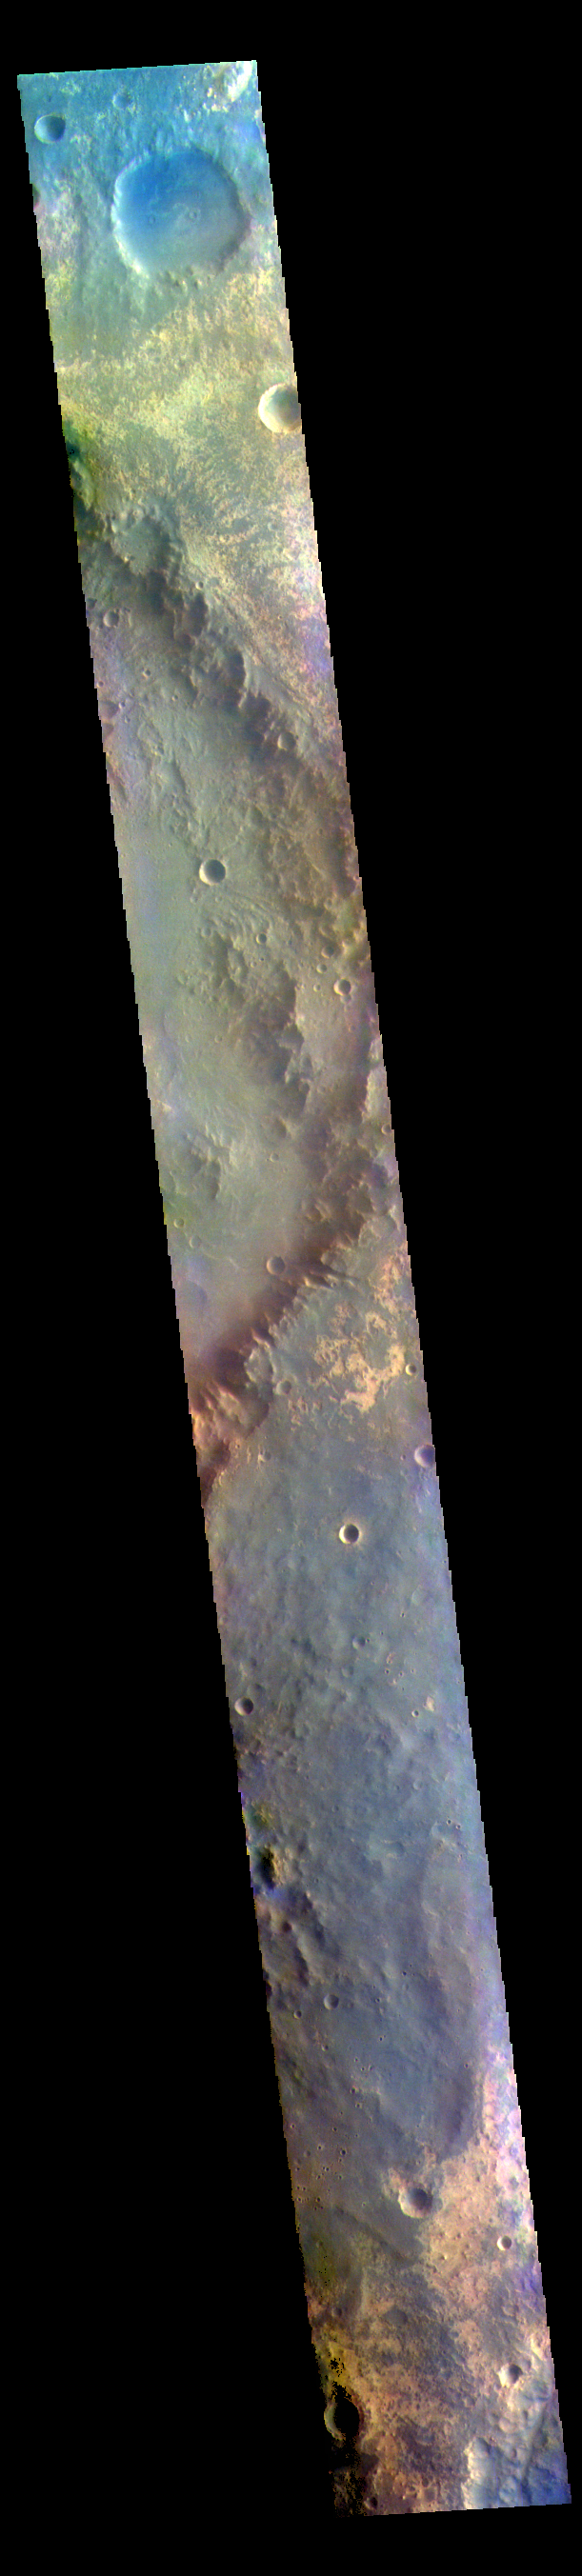

Oyama Crater – False Color

The THEMIS VIS camera contains 5 filters. The data from different filters can be combined in multiple ways to create a false color image. These false color images may reveal subtle variations of the surface not easily identified in a single band image. Today’s false color image shows part of Oyama Crater. Located in Arabia Terra near Mawrth Vallis, Oyama Crater is 101km (63 miles) in diameter.

The THEMIS VIS camera is capable of capturing color images of the Martian surface using five different color filters. In this mode of operation, the spatial resolution and coverage of the image must be reduced to accommodate the additional data volume produced from using multiple filters. To make a color image, three of the five filter images (each in grayscale) are selected. Each is contrast enhanced and then converted to a red, green, or blue intensity image. These three images are then combined to produce a full color, single image. Because the THEMIS color filters don’t span the full range of colors seen by the human eye, a color THEMIS image does not represent true color. Also, because each single-filter image is contrast enhanced before inclusion in the three-color image, the apparent color variation of the scene is exaggerated. Nevertheless, the color variation that does appear is representative of some change in color, however subtle, in the actual scene. Note that the long edges of THEMIS color images typically contain color artifacts that do not represent surface variation.

Credit: NASA/JPL-Caltech/ASU